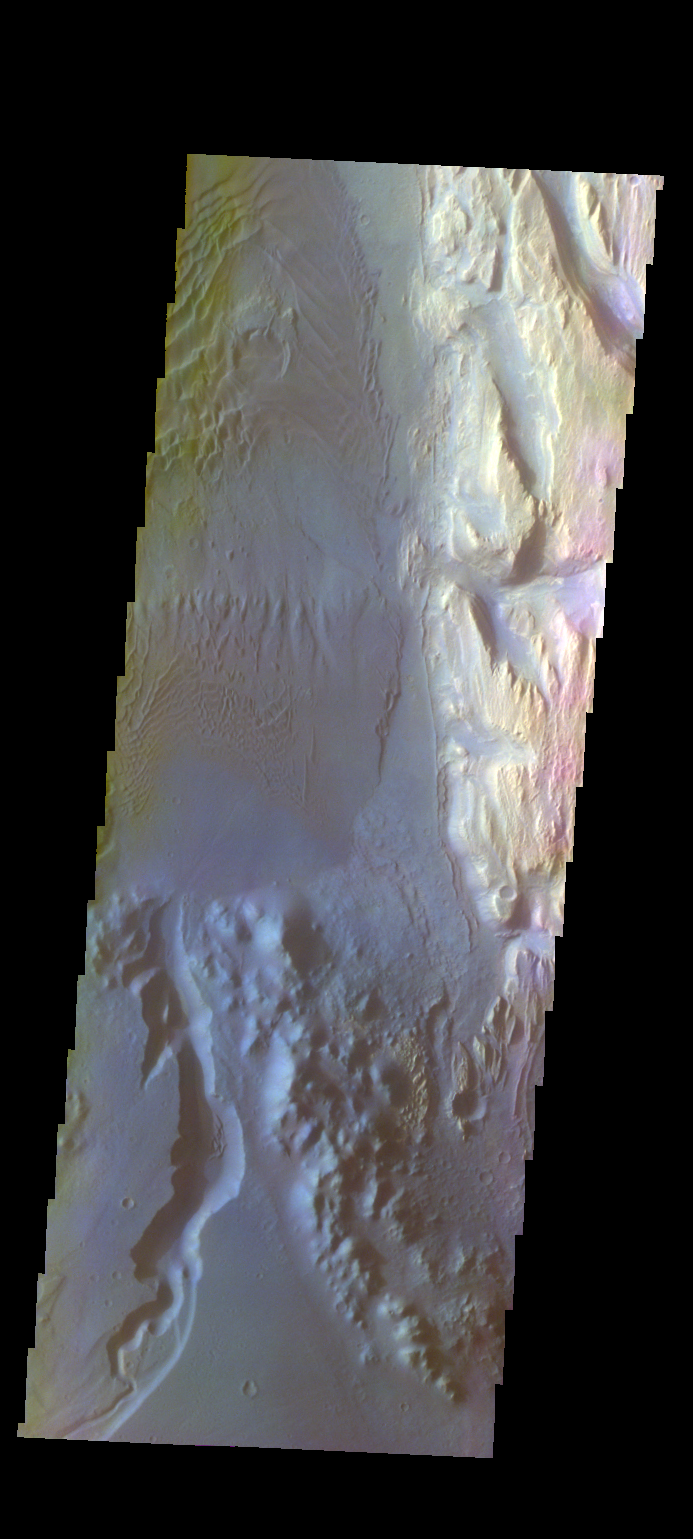

Gale Crater – False Color

The THEMIS VIS camera contains 5 filters. The data from different filters can be combined in multiple ways to create a false color image. These false color images may reveal subtle variations of the surface not easily identified in a single band image. Today’s false color image shows part of the floor of Gale Crater, home of the Curiosity Rover. The location of the rover is to the north of this image. The dark material on the upper left are dunes, the bright material on the upper right is part of the large central deposit of materials (the goal of the rover). The channel at the bottom of the image dissects the crater rim.

Credit: NASA/JPL-Caltech/ASU